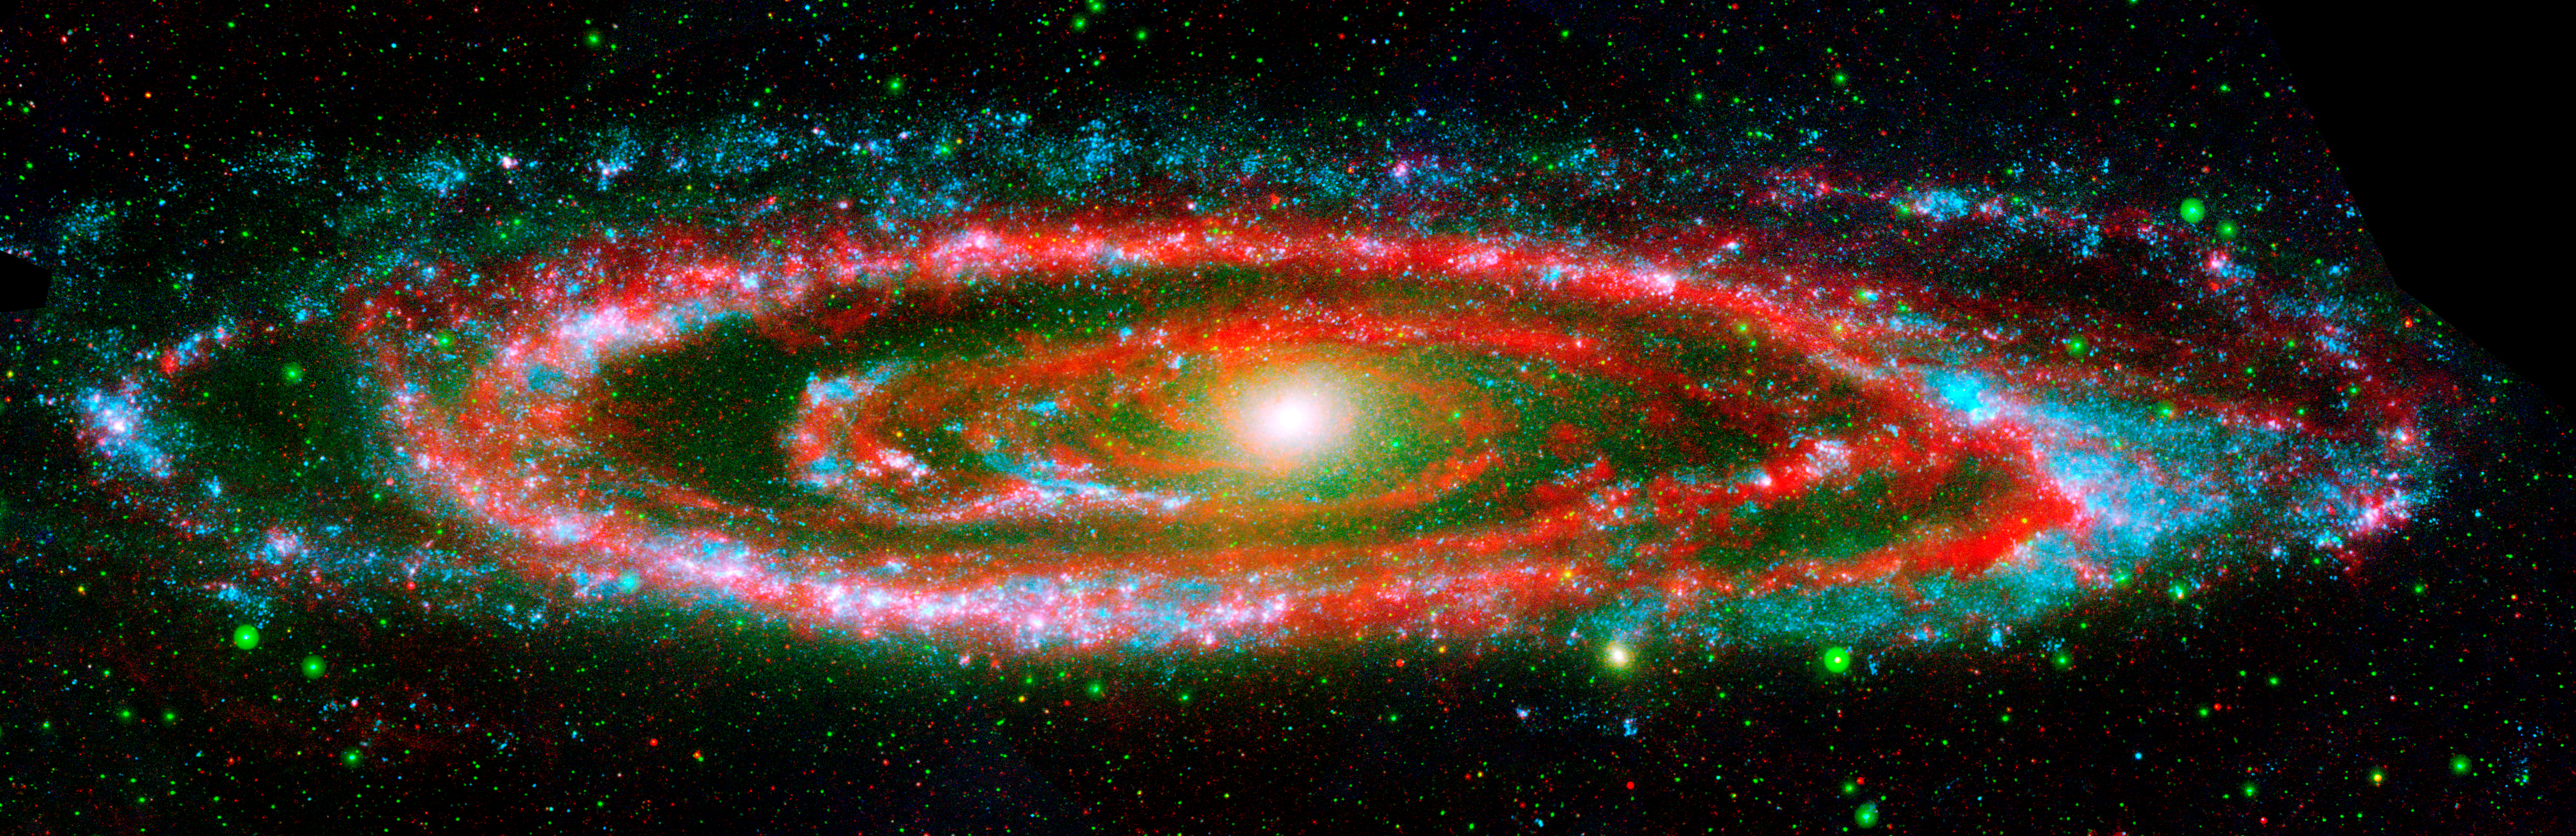

Amazing Andromeda Galaxy

The many "personalities" of our great galactic neighbor, the Andromeda galaxy, are exposed in this new composite image from NASA's Galaxy Evolution Explorer and the Spitzer Space Telescope.

The wide, ultraviolet eyes of Galaxy Evolution Explorer reveal Andromeda's "fiery" nature -- hotter regions brimming with young and old stars. In contrast, Spitzer's super-sensitive infrared eyes show Andromeda's relatively "cool" side, which includes embryonic stars hidden in their dusty cocoons.

Galaxy Evolution Explorer detected young, hot, high-mass stars, which are represented in blue, while populations of relatively older stars are shown as green dots. The bright yellow spot at the galaxy's center depicts a particularly dense population of old stars.

Swaths of red in the galaxy's disk indicate areas where Spitzer found cool, dusty regions where stars are forming. These stars are still shrouded by the cosmic clouds of dust and gas that collapsed to form them.Together, Galaxy Evolution Explorer and Spitzer complete the picture of Andromeda's swirling spiral arms. Hints of pinkish purple depict regions where the galaxy's populations of hot, high-mass stars and cooler, dust-enshrouded stars co-exist.

Located 2.5 million light-years away, the Andromeda is our largest nearby galactic neighbor. The galaxy's entire disk spans about 260,000 light-years, which means that a light beam would take 260,000 years to travel from one end of the galaxy to the other. By comparison, our Milky Way galaxy's disk is about 100,000 light-years across.

This image is a false color composite comprised of data from Galaxy Evolution Explorer's far-ultraviolet detector (blue), near-ultraviolet detector (green), and Spitzer's multiband imaging photometer at 24 microns (red).

Credit: NASA/JPL-Caltech/K. Gordon (Univ. of Arizona) & GALEX Science Team